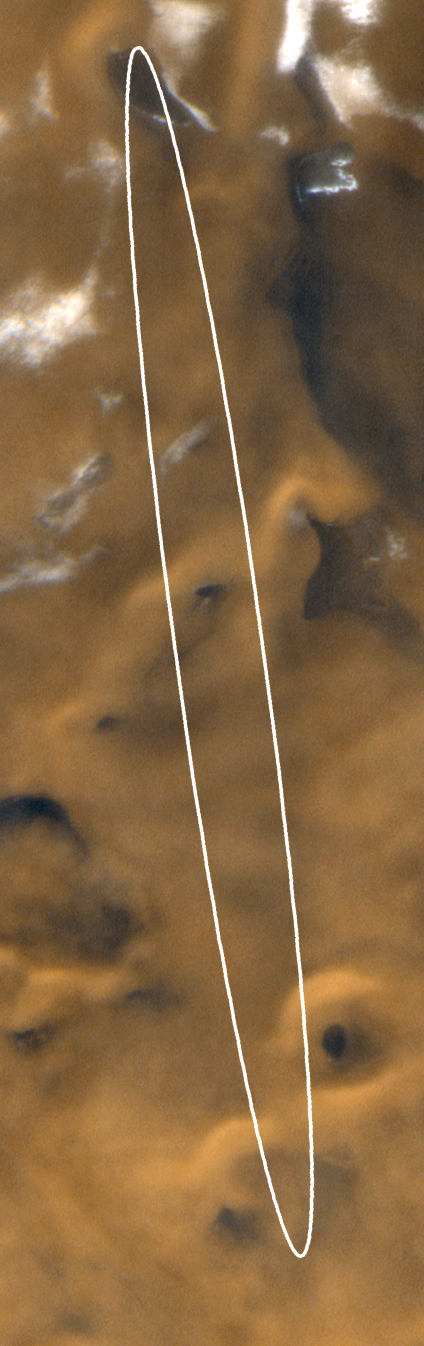

Latest Color View of Polar Landing Site

On December 3rd, Mars Polar Lander and the Deep Space 2 Microprobes (Scott and Amundsen) will land somewhere in the picture shown here. This Mars Global Surveyor (MGS) Mars Orbiter Camera (MOC) wide angle camera view of the polar landing ellipse was taken on November 28, 1999. Dark patches within the ellipse are sand and small fields of windblown sand dunes. The bright patches toward the top of the image are frost. It is late spring in this portion of the martian south polar region, and much of the winter frost has finally sublimed away. The ellipse center is located at 76°S 195°W. In this view, nor this toward the bottom and sunlight illuminates the scene from the lower right. The image covers an area approximately 105 km (65 miles) wide by 335 km (210 miles) long.

Credit: NASA/JPL/MSSS